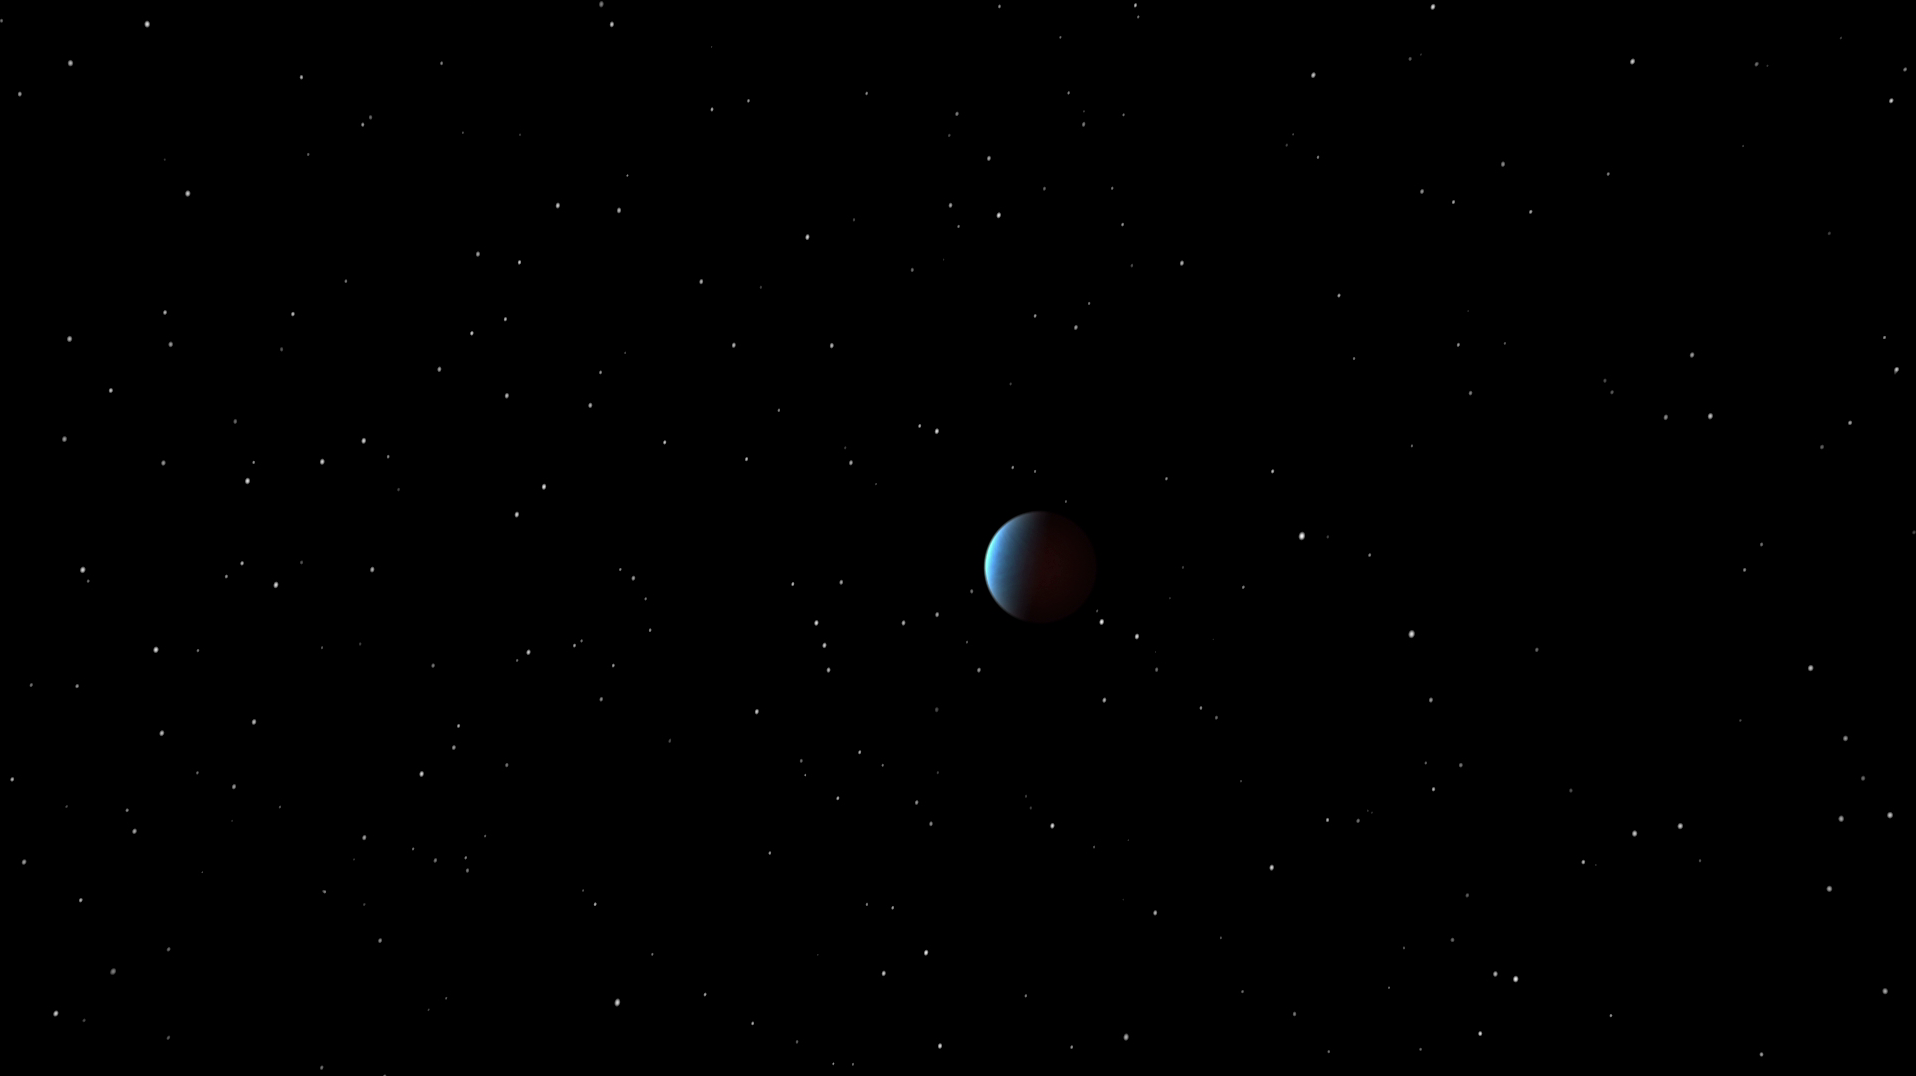

Super Earth Reveals Itself to Spitzer (Artist Animation)

NASA’s Spitzer Space Telescope has, for the first time, captured the light emanating from a distant super Earth, a planet more massive than Earth but lighter than Neptune. Super Earths can be either rocky or gaseous. In this case, theorists propose that the planet, called 55 Cancri e, has a rocky core surrounded by a layer of water in a “supercritical” state, where it is both liquid and gas. Topping it all off is thought to be a blanket of steam. It’s as if Neptune were somehow dragged closer to the sun and stripped of its large atmosphere.

This artist’s animation depicts 55 Cancri e as it orbits its star. The planet whips around the star closely and quickly: It is 25 times closer to the star than Mercury is to our sun and completes one orbit — its year — in a mere 18 hours.

The view starts off showing the system in visible light then switches to show how Spitzer saw it in infrared light. In infrared, the planet stands out more relative to its star — it is brighter when viewed in infrared light and the star is dimmer. This is partly because the planet’s sizzling heat causes it to glow brightly at infrared wavelengths.

The planet is too close to its star to be seen separately on the sky, so Spitzer used a specialized trick to see its light. As the planet slipped behind the star in what is called an occultation, the infrared telescope observed how much the total light from the system dropped. The data are shown on a graph that appears in front of the star system.

By measuring the amount of total light before, during and after this drop, astronomers can then calculate how much light is coming directly from the planet itself. The information revealed that the planet’s sun-facing side is more than a scorching 2,000 kelvins (3,140 degrees Fahrenheit), or hot enough to melt steel. The data also indicated that the planet does not reflect much visible light; in other words, it is very dark.

The observations are an important milestone in the search for life in the universe. NASA’s upcoming James Webb Space Telescope will use a similar technique to probe the atmospheres of even smaller, potentially habitable planets for signs of life.

JPL manages the Spitzer Space Telescope mission for NASA’s Science Mission Directorate in Washington. Science operations are conducted at the Spitzer Science Center at the California Institute of Technology (Caltech) in Pasadena. Data are archived at the Infrared Science Archive housed at the Infrared Processing and Analysis Center at Caltech. Caltech manages JPL for NASA.

Credit: NASA/JPL-Caltech